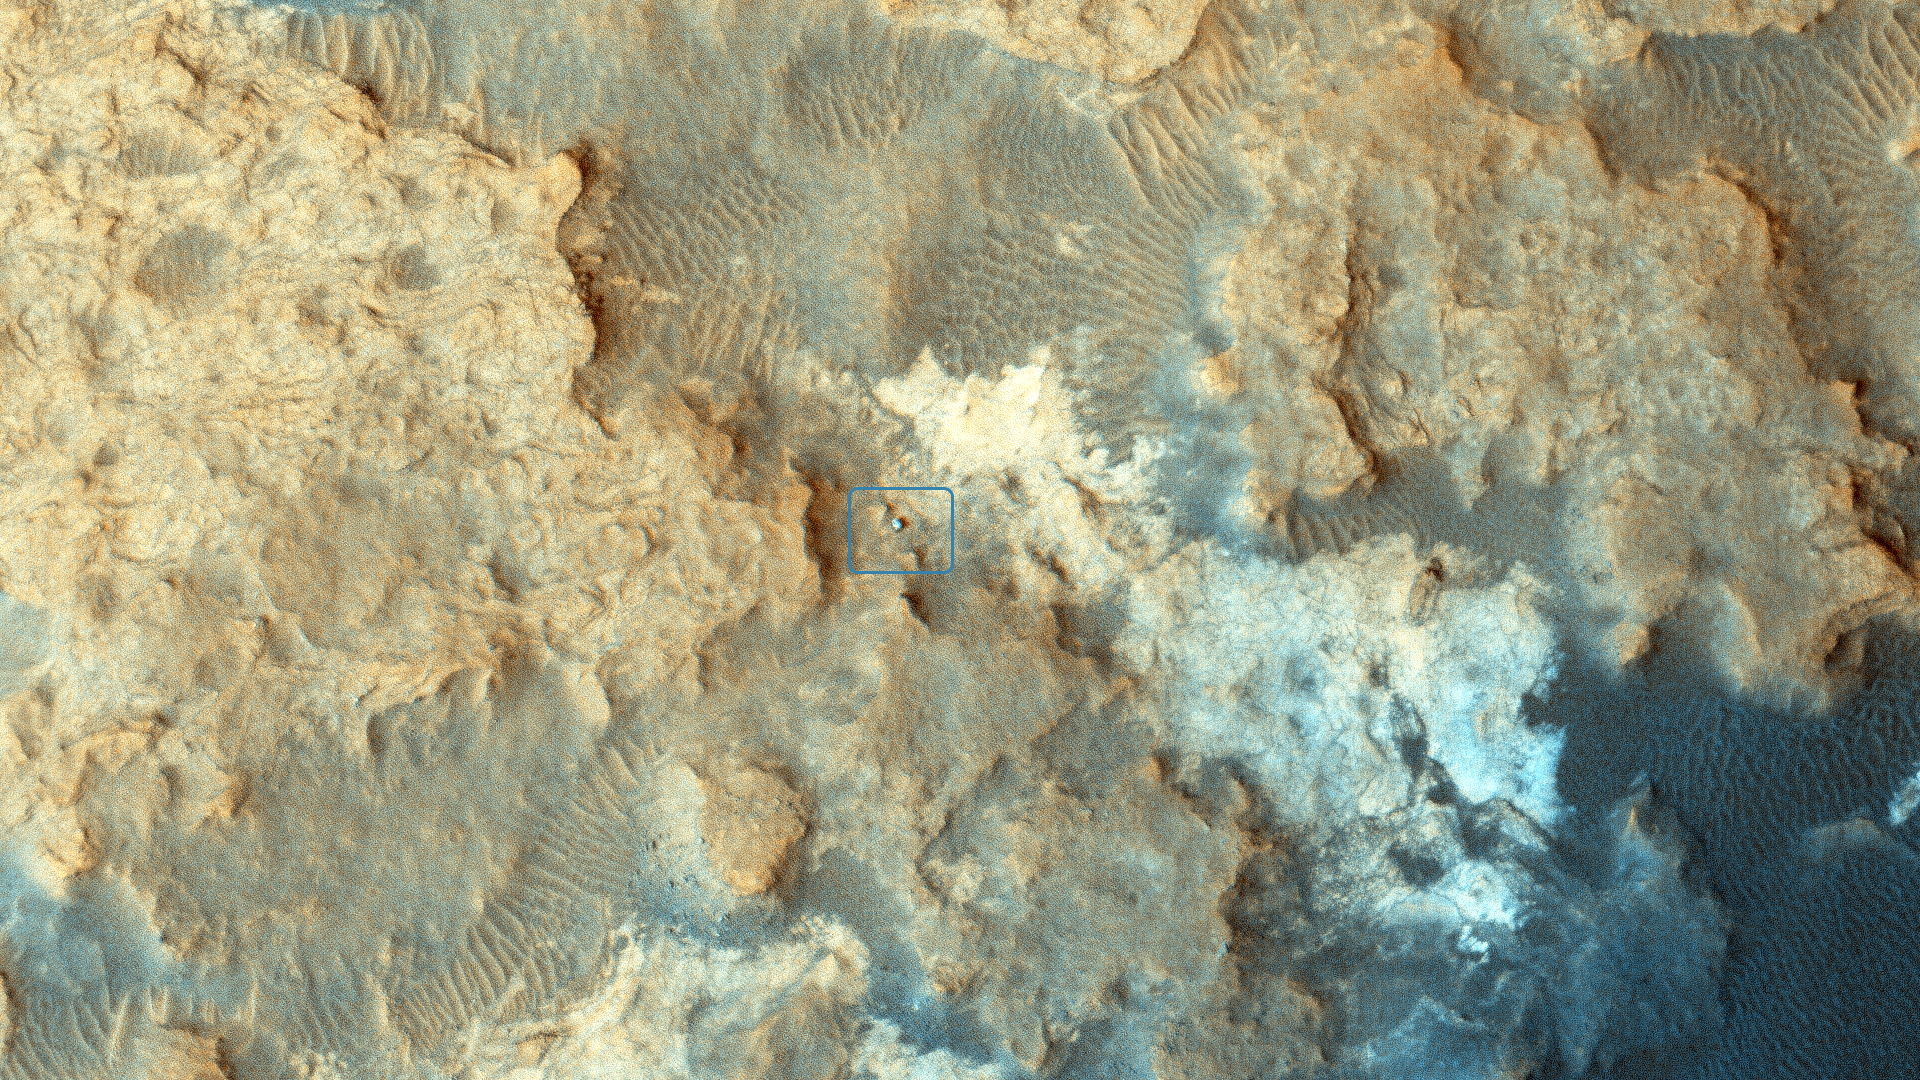

Curiosity Rover at ‘Pahrump Hills’

Unannotated Version
High resolution TIFF file

NASA’s Curiosity Mars rover can be seen at the “Pahrump Hills” area of Gale Crater in this view from the High Resolution Imaging Science Experiment (HiRISE) camera on NASA’s Mars Reconnaissance Orbiter. Pahrump Hills is an outcrop at the base of Mount Sharp. The region contains sedimentary rocks that scientists believe formed in the presence of water.

The location of the rover, with its shadow extending toward the upper right, is indicated with an inscribed rectangle. An unannotated version of the image can be viewed above. North is toward the top. The view covers an area about 360 yards (330 meters) across.

HiRISE made the observation on Dec. 13, 2014. At that time, Curiosity was near a feature called “Whale Rock.” A map showing the rover’s path for the weeks leading up to that date is at http://mars.jpl.nasa.gov/msl/multimedia/images/?ImageID=6884. The inset map at http://mars.jpl.nasa.gov/msl/multimedia/images/?ImageID=6913 labels the location of Whale Rock and other features in the Pahrump Hills area.

The bright features in the landscape are sedimentary rock and the dark areas are sand. The HiRISE team plans to periodically image Curiosity, as well as NASA’s other active Mars rover, Opportunity, as the vehicles continue to explore Mars.

This image is an excerpt from HiRISE observation ESP_039280_1755. Other image products from this observation are available at http://hirise.lpl.arizona.edu/ESP_039280_1755.

The University of Arizona, Tucson, operates HiRISE, which was built by Ball Aerospace & Technologies Corp., Boulder, Colorado. NASA’s Jet Propulsion Laboratory, a division of the California Institute of Technology in Pasadena, manages the Mars Reconnaissance Orbiter Project and Mars Science Laboratory Project for NASA’s Science Mission Directorate, Washington.

Credit: NASA/JPL-Caltech/Univ. of Arizona